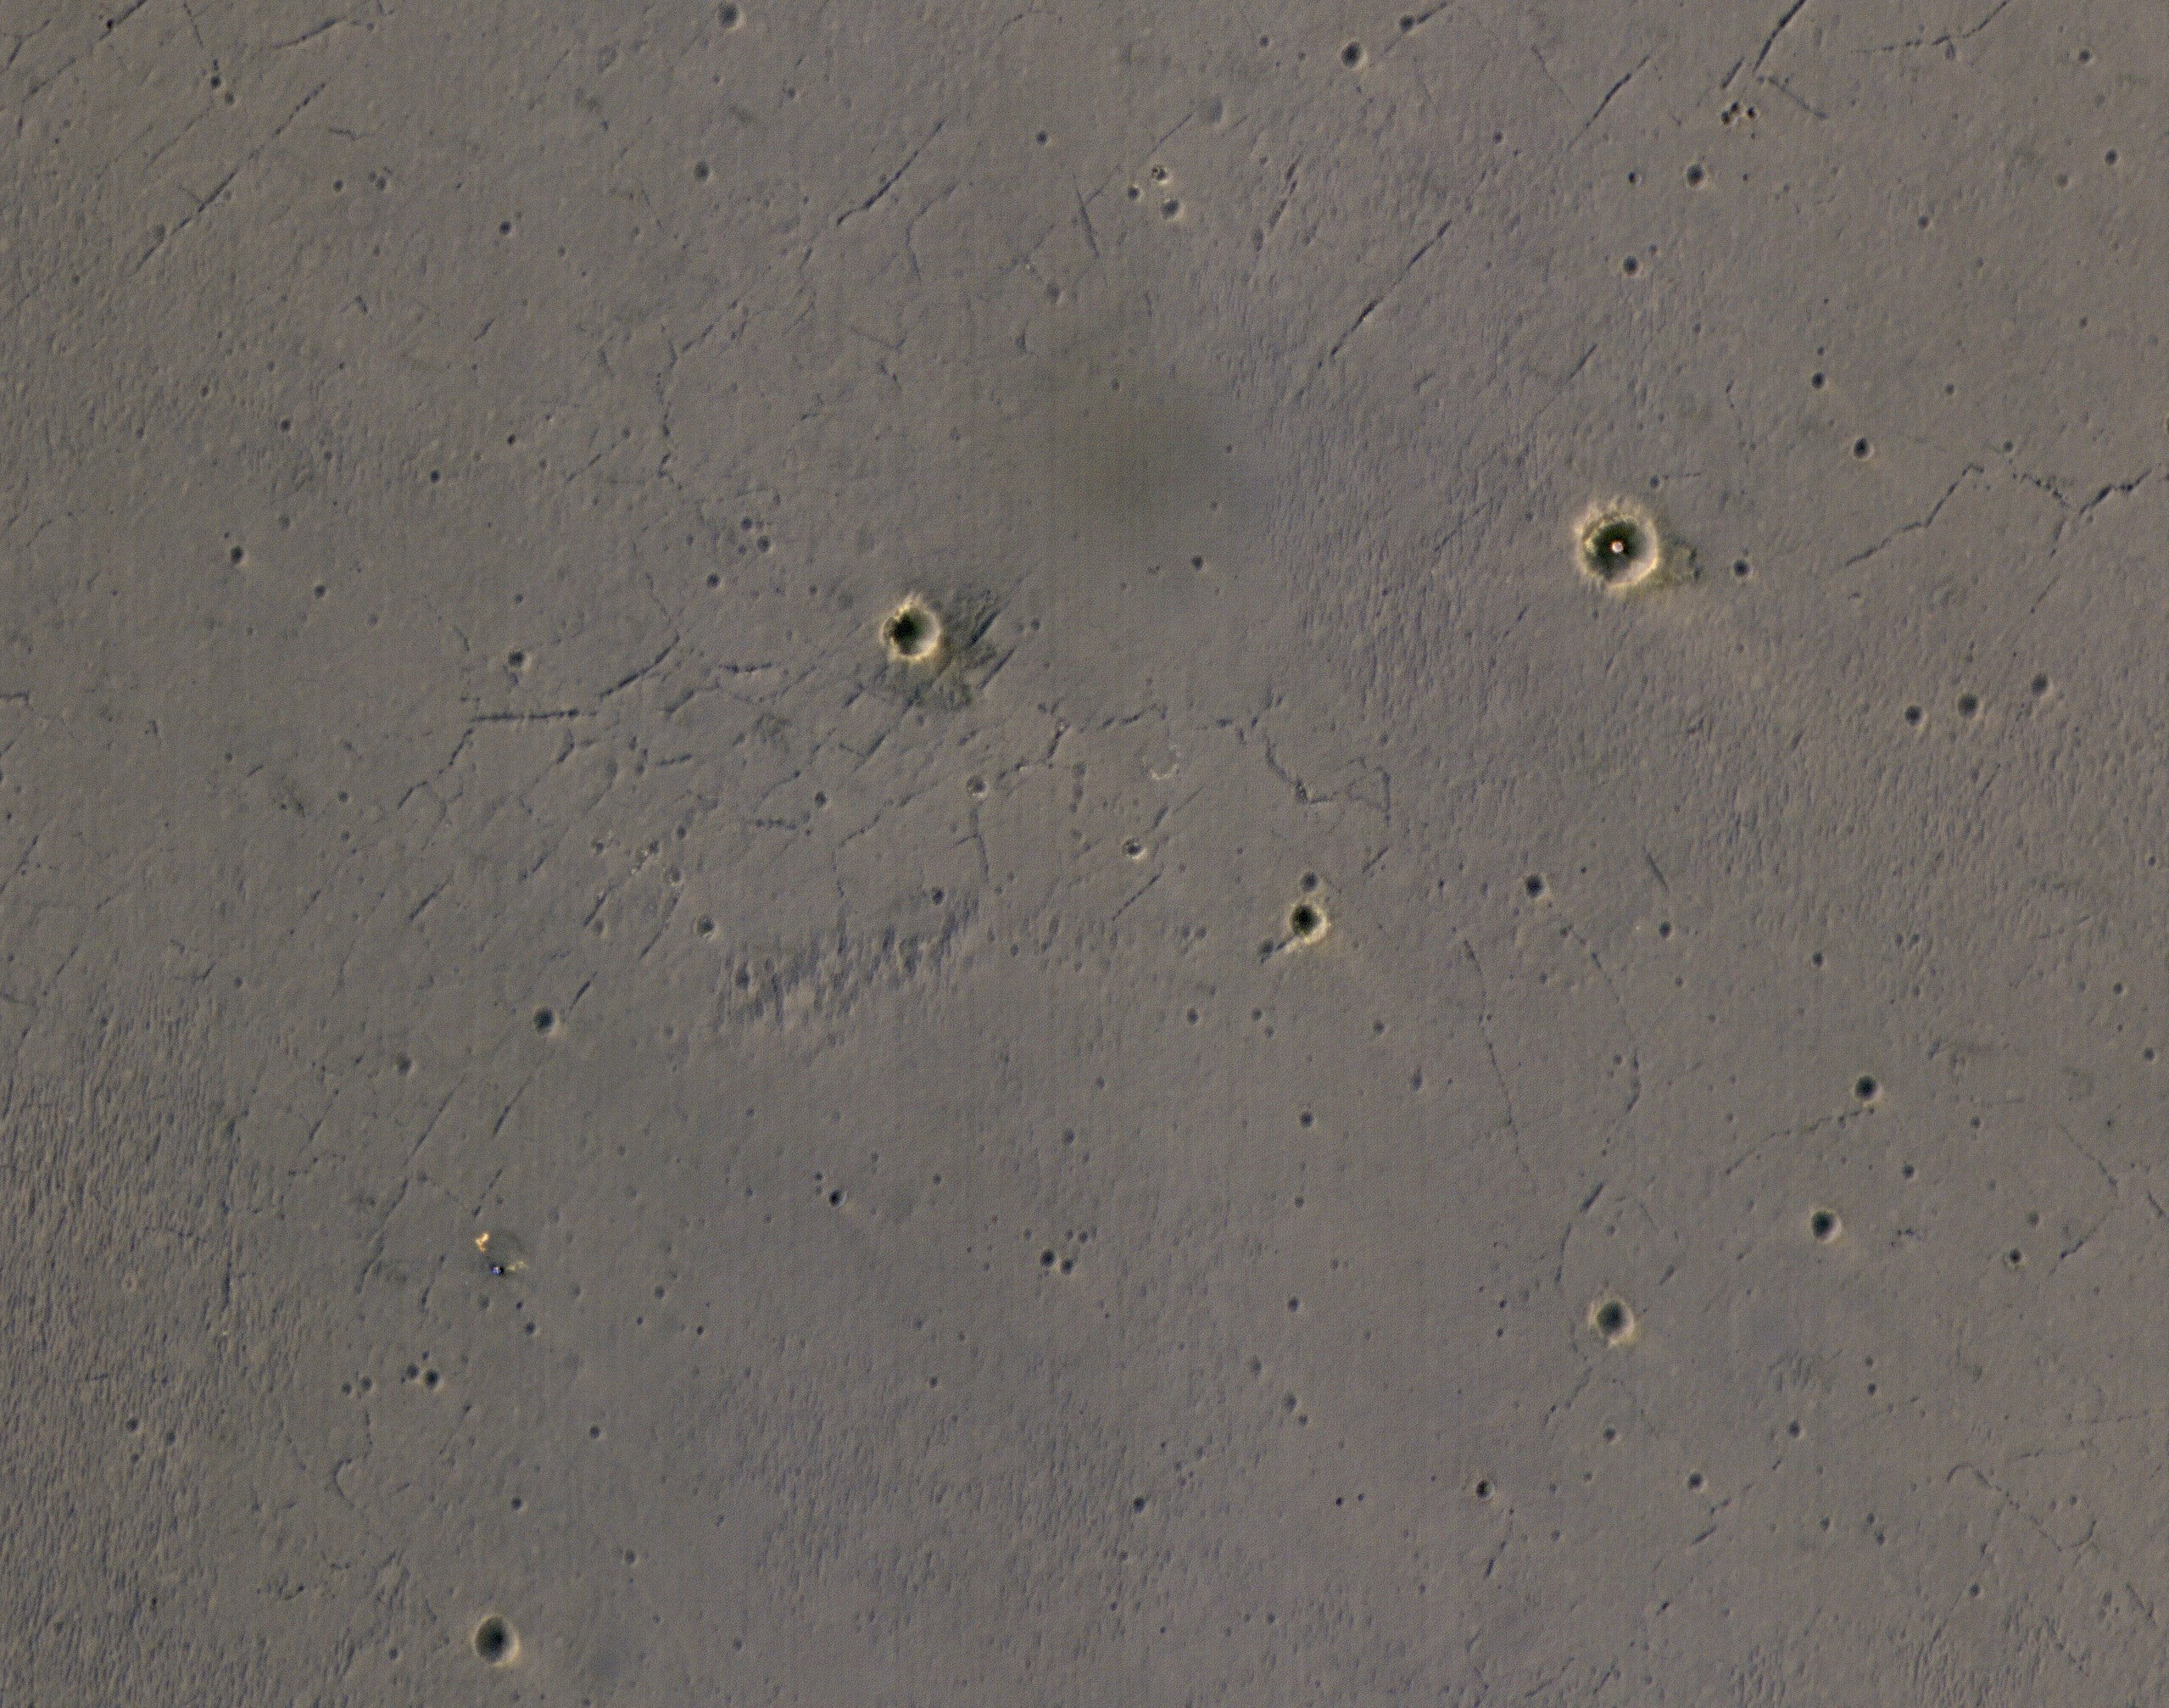

Rover’s Landing Hardware at Eagle Crater, Mars

Figure 1

The bright landing platform left behind by NASA’s Mars Exploration Rover Opportunity in 2004 is visible inside Eagle Crater, at upper right in this April 8, 2017, observation by NASA’s Mars Reconnaissance Orbiter.

Mars Reconnaissance Orbiter arrived at Mars in March 2006, more than two years after Opportunity’s landing on Jan. 25, 2004, Universal Time (Jan. 24, PDT). This is the first image of Eagle Crater from the orbiter’s High Resolution Imaging Science Experiment (HiRISE) camera, which has optics that include the most powerful telescope ever sent to Mars.

Eagle Crater is about 72 feet (22 meters) in diameter, at 1.95 degrees south latitude, 354.47 degrees east longitude, in the Meridiani Planum region of Mars. The airbag-cushioned lander, with Opportunity folded-up inside, first hit Martian ground near the crater, then bounced and rolled right into the crater. The lander structure was four triangles, folded into a tetrahedron until after the airbags deflated. The triangular petals then opened, exposing the rover. A week later, the rover drove off (see PIA05214), and the landing platform’s job was done.

The spacecraft’s backshell and parachute, jettisoned during final descent, are visible near the lower left corner of this scene. The blue tint of the backshell is an effect of exaggerated color, because HiRISE combines color information from red, blue-green and infrared portions of the spectrum, rather than three different visible-light colors, so its color images are not true color.

Figure 1 is an annotated version covering a broader area from the same HiRISE observation, ESP_050177_1780.

Opportunity examined Eagle Crater for more than half of the rover’s originally planned three-month mission, before driving east and south to larger craters. At Eagle, it found headline-making evidence that water once flowed over the surface and soaked the subsurface of the area. By the time this orbital image of the landing site was taken, about 13 years after the rover departed Eagle, Opportunity had driven more than 27 miles (44 kilometers) and was actively exploring the rim of Endeavour Crater, which is about 1,000 times as wide as Eagle.

Before leaving its lander platform out of sight, Opportunity took a memorable look-back image of Eagle Crater, online at PIA05755 .

The University of Arizona, Tucson, operates HiRISE, which was built by Ball Aerospace & Technologies Corp., Boulder, Colorado. NASA’s Jet Propulsion Laboratory, a division of Caltech in Pasadena, California, manages the Mars Reconnaissance Orbiter Project and Mars Exploration Rover Project for NASA’s Science Mission Directorate, Washington.

Credit: NASA/JPL-Caltech/Univ. of Arizona